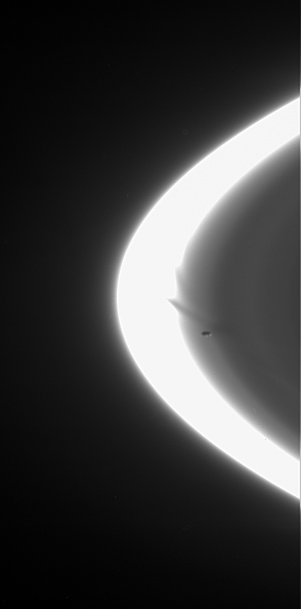

The Ring Sculptor

Prometheus zooms across the Cassini spacecraft’s field of view, attended by faint streamers and deep gores in the F ring. This movie sequence of five images shows the F ring shepherd moon shaping the ring’s inner edge.

Note that the faint ringlet coincident with the orbit of Prometheus (102 kilometers, or 63 miles across) decreases sharply in brightness behind the moon in its path. The normally twisted-looking F ring core is overexposed in the images, causing its appearance to be more uniform than it usually is.

The images were taken in visible light with the Cassini spacecraft narrow-angle camera on Aug. 11, 2006 at a distance of approximately 2.2 million kilometers (1.4 million miles) from Saturn and at a Sun-Saturn-spacecraft, or phase, angle of 162 degrees. Image scale is 13 kilometers (8 miles) per pixel.

The Cassini-Huygens mission is a cooperative project of NASA, the European Space Agency and the Italian Space Agency. The Jet Propulsion Laboratory, a division of the California Institute of Technology in Pasadena, manages the mission for NASA’s Science Mission Directorate, Washington, D.C. The Cassini orbiter and its two onboard cameras were designed, developed and assembled at JPL. The imaging operations center is based at the Space Science Institute in Boulder, Colo.

For more information about the Cassini-Huygens mission visit http://saturn.jpl.nasa.gov/home/index.cfm. The Cassini imaging team homepage is at http://ciclops.org.

Note: The size of the Full-Res TIFF for the still image is 609 samples x 301 lines.

Credit: NASA/JPL/Space Science Institute